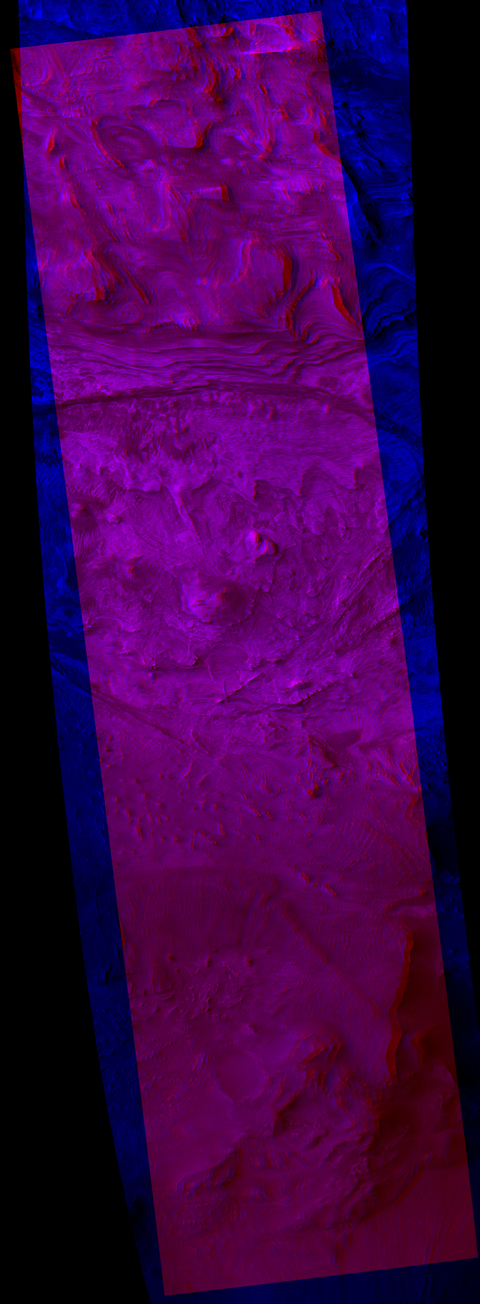

Ridges in Stereo, Candor Chasma

Annotated Version

A stereo view shows fractures called joints. They have a ridge-like shape, standing out in positive relief as the surrounding bedrock is eroded away faster than they are. This positive relief suggests that the rock along the joints has been strengthened through chemical reactions with fluids flowing through these joints.

The view appears three-dimensional when seen through red-green glasses. It combines two images taken by the High Resolution Imaging Science Experiment camera on NASA’s Mars Reconnaissance Orbiter from slightly different overhead positions. The constituent blue image is a portion of image PSP_001641_1735 in the camera’s catlog, taken Dec. 2, 2006. The red image is part of PSP_002063_1735, taken Jan. 4, 2007.

The area covered in this image is about 5.8 kilometers (3.6 miles) wide, located within Candor Chasma, approximately 60 kilometers (37 miles) southeast of the area shown in PIA09190.

NASA’s Jet Propulsion Laboratory, a division of the California Institute of Technology in Pasadena, manages the Mars Reconnaissance Orbiter for NASA’s Science Mission Directorate, Washington. Lockheed Martin Space Systems, Denver, is the prime contractor for the project and built the spacecraft. The High Resolution Imaging Science Experiment is operated by the University of Arizona, Tucson, and the instrument was built by Ball Aerospace and Technology Corp., Boulder, Colo.

Credit: NASA/JPL/Univ. of Arizona